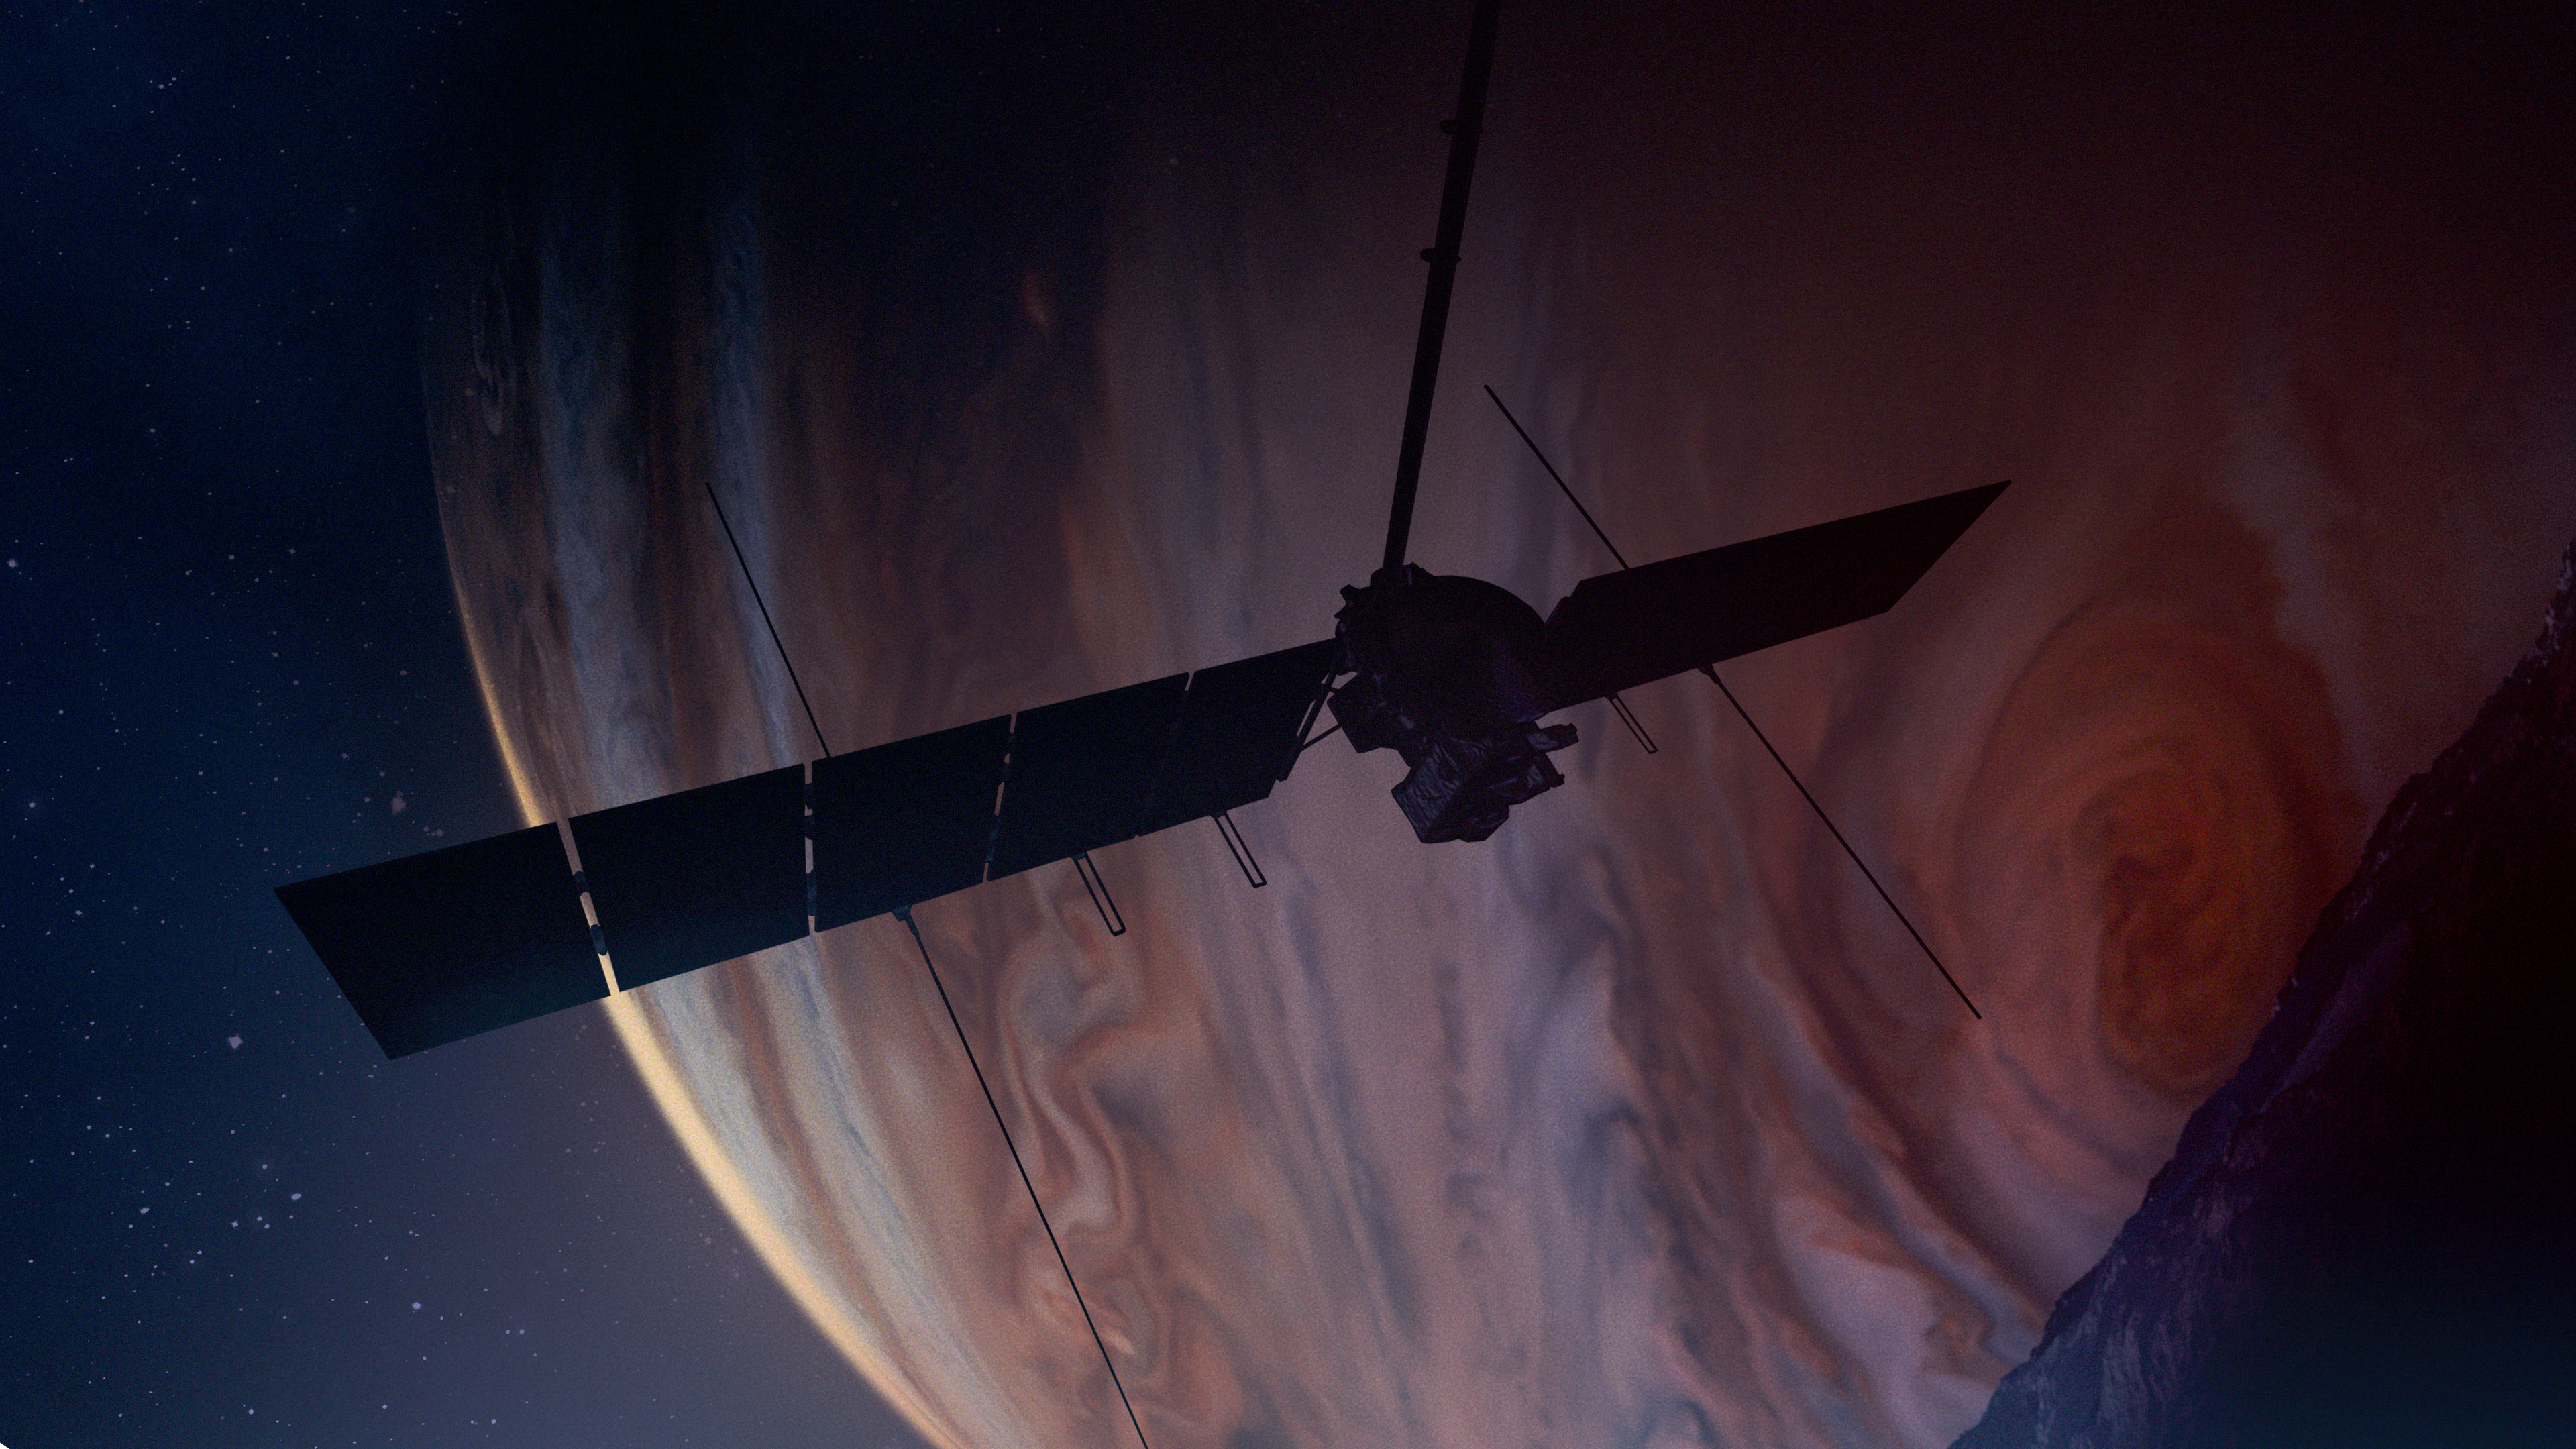

Europa Clipper in the Shadow of Jupiter (Artist’s Concept)

This artist’s concept depicts NASA’s Europa Clipper spacecraft in orbit at Jupiter as it passes over the gas giant’s icy moon Europa (lower right). Scheduled to arrive at Jupiter in April 2030, the mission will be the first to specifically target Europa for detailed science investigation.

Europa Clipper’s three main science objectives are to determine the thickness of the moon’s icy shell and its interactions with the ocean below, to investigate its composition, and to characterize its geology. The mission’s detailed exploration of Europa will help scientists better understand the astrobiological potential for habitable worlds beyond our planet.

Managed by Caltech in Pasadena, California, NASA’s Jet Propulsion Laboratory leads the development of the Europa Clipper mission in partnership with APL for NASA’s Science Mission Directorate in Washington. APL designed the main spacecraft body in collaboration with JPL and NASA’s Goddard Space Flight Center in Greenbelt, Maryland, NASA’s Marshall Space Flight Center in Huntsville, Alabama, and Langley Research Center in Hampton, Virginia. The Planetary Missions Program Office at Marshall executes program management of the Europa Clipper mission.

NASA’s Launch Services Program, based at Kennedy, manages the launch service for the Europa Clipper spacecraft, which will launch on a SpaceX Falcon Heavy rocket from Launch Complex 39A at Kennedy.

Credit: NASA/JPL-Caltech